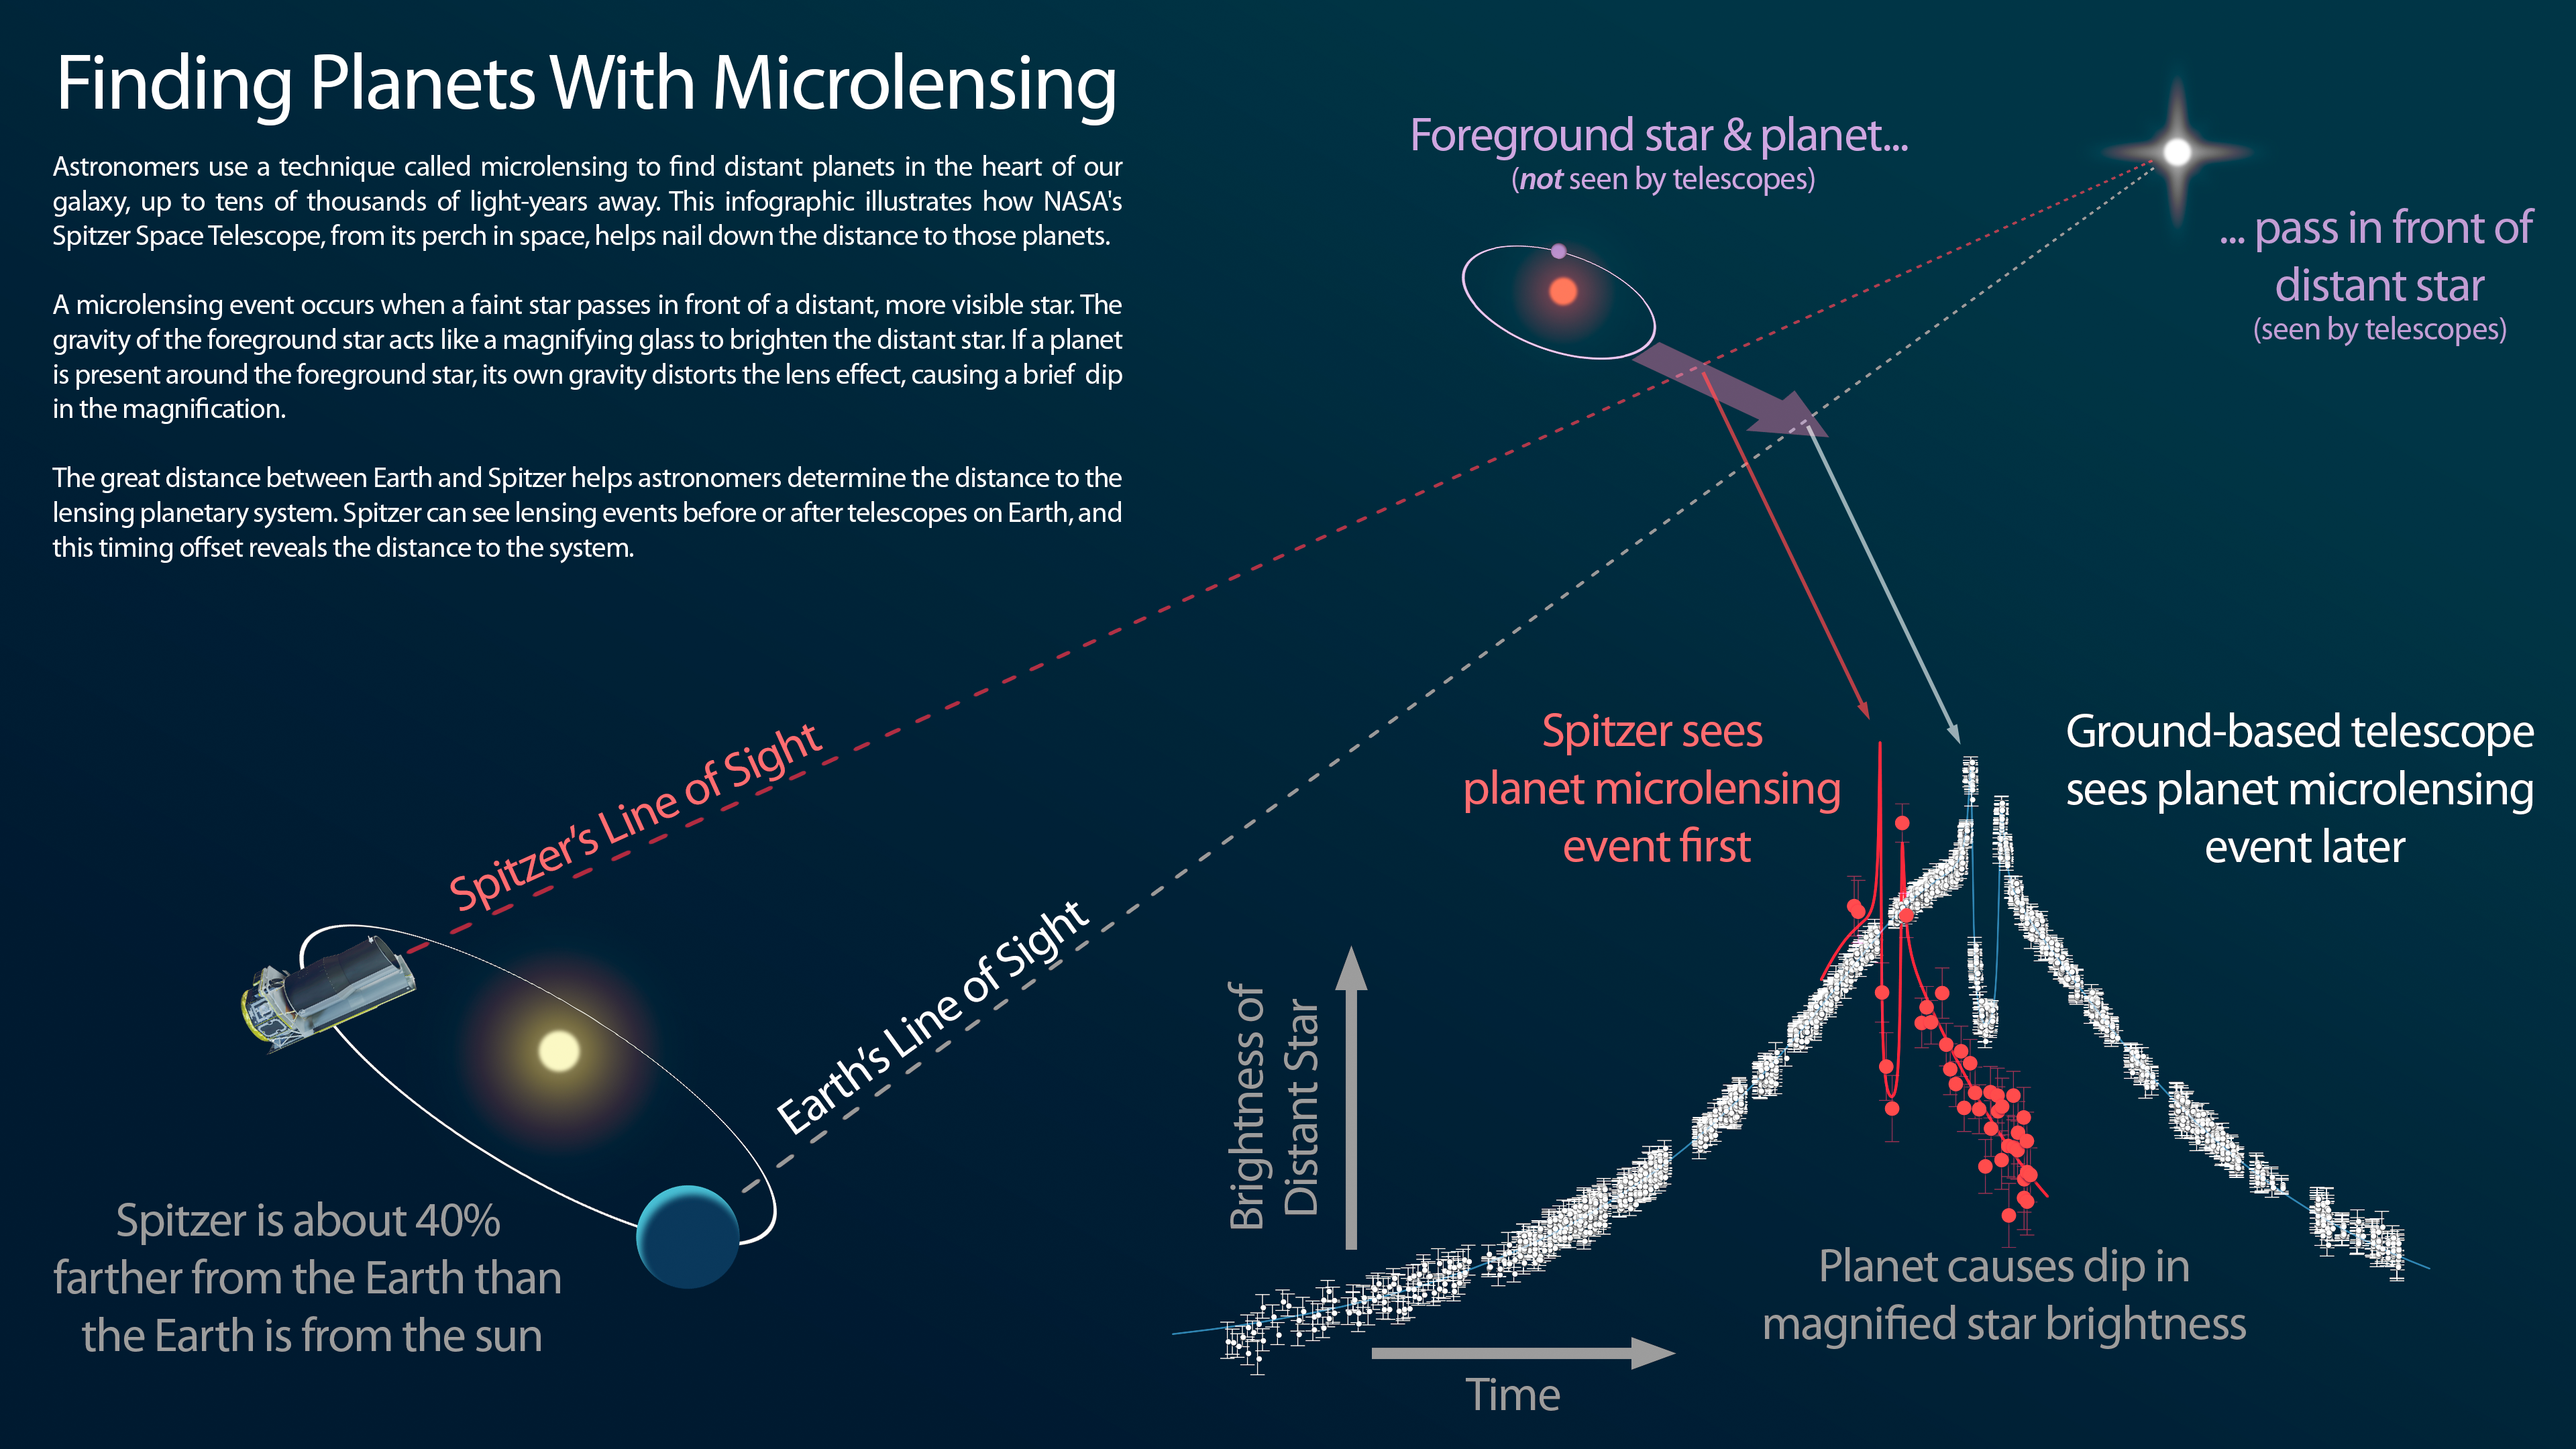

Infographic: Finding Planets With Microlensing

This infographic explains how NASA's Spitzer Space Telescope can be used in tandem with a telescope on the ground to measure the distances to planets discovered using the "microlensing" technique.

Credit: NASA/JPL-Caltech/Warsaw University University